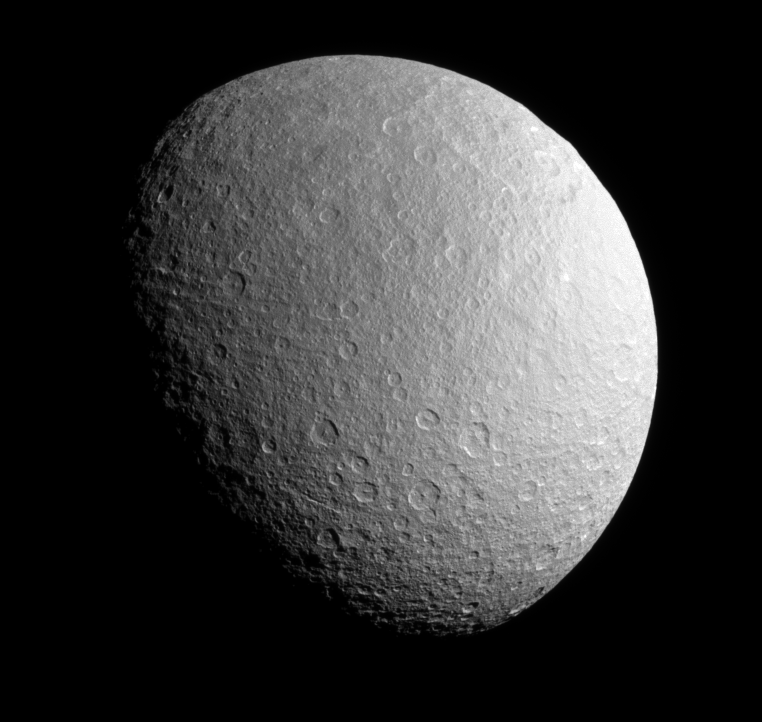

Icy Desolation

The Cassini spacecraft surveys the stark beauty of Saturn’s moon Rhea.

Rhea’s north pole is up and tilted slightly away from Cassini in this view; the moon’s south pole is in sunlight at bottom. Lit terrain seen here is on the anti-Saturn side of Rhea (1,528 kilometers, or 949 miles across).

The image was taken in visible red light with the Cassini spacecraft narrow-angle camera on June 10, 2008. The view was acquired at a distance of approximately 420,000 kilometers (261,000 miles) from Rhea and at a Sun-Rhea-spacecraft, or phase, angle of 53 degrees. Image scale is 3 kilometers (2 miles) per pixel.

The Cassini-Huygens mission is a cooperative project of NASA, the European Space Agency and the Italian Space Agency. The Jet Propulsion Laboratory, a division of the California Institute of Technology in Pasadena, manages the mission for NASA’s Science Mission Directorate, Washington, D.C. The Cassini orbiter and its two onboard cameras were designed, developed and assembled at JPL. The imaging operations center is based at the Space Science Institute in Boulder, Colo.

Credit: NASA/JPL/Space Science Institute